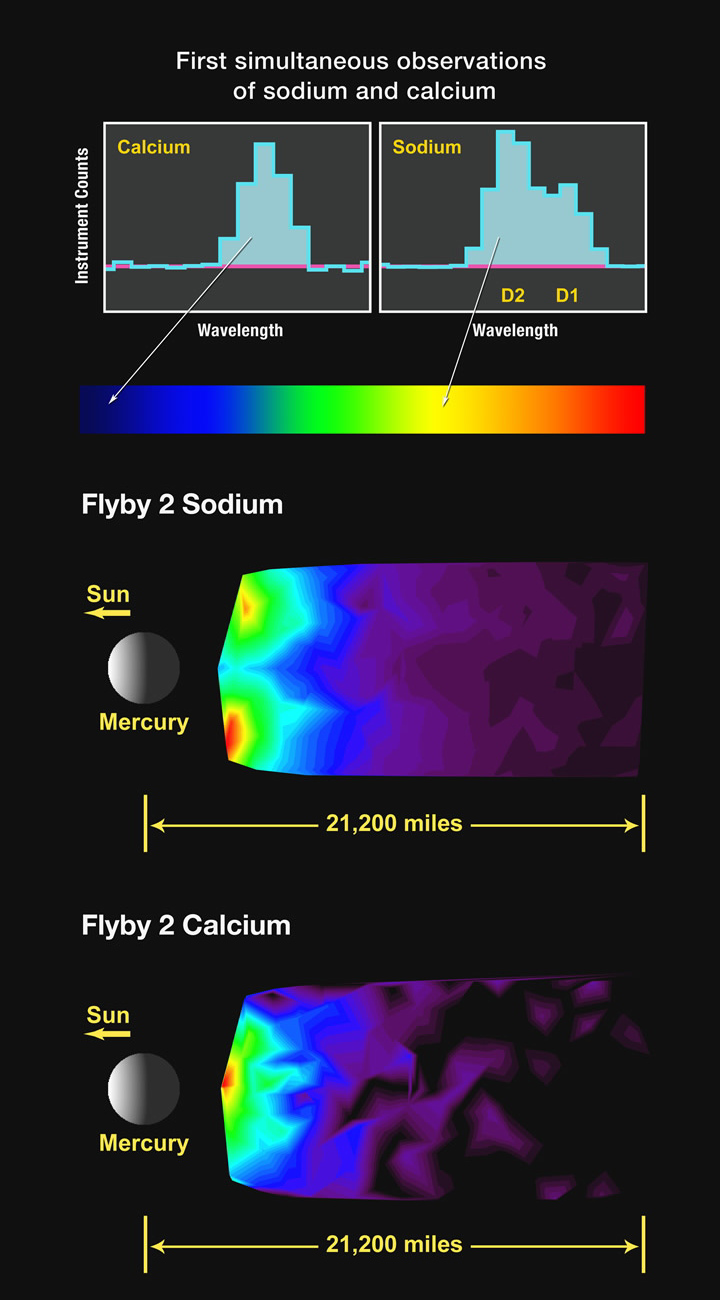

First Simultaneous Measurements of Sodium and Calcium in Mercury’s Exosphere

In the upper part of this figure, two histograms represent typical observations in the tail region of Mercury’s exosphere from calcium (left) and sodium (right) atoms. Known as “spectral lines,” these emissions have been scaled to approximately the same peak level for ease of comparison; however, the sodium emission is much brighter than that of calcium. Each emission occurs at a unique wavelength, with that of sodium in the “yellow” part of the visible spectrum and that of calcium in the “blue” part. The sodium emission is actually two very closely spaced emissions that are usually termed the D lines of sodium. The peaks of the two emissions are just separated (indicated by the D2 and D1 labels) in the figure. These are the same emissions that produce the yellow glow in sodium vapor lamps often used in street lighting. Although both sodium and calcium in Mercury’s exosphere have been observed with ground-based telescopes on Earth, this is the first time that measurements of the two species have been obtained simultaneously. Atoms in the exosphere heavier than hydrogen and helium predominantly originate from the surface of Mercury, and a number of processes contribute to their release from the surface material. Differences in the spatial and temporal distributions of the exospheric constituents therefore provide insight into the relative importance of the processes that generate and maintain Mercury’s exosphere.

The middle image of this figure shows the spatial distribution of sodium emission during MESSENGER’s second flyby in the tail region of Mercury, which extends away from the planet in the anti-sunward direction. In the image, north is up and the Sun is to the left. The color scale represents the relative brightness of the sodium emission in the tail. Because the observed emission intensity is related to the number of atoms along the line of sight, images such as this one are a measure of the density of the emitting species. The small-scale structures in these images may be artifacts of the viewing geometry and should not be given too much weight. More important are the broad-scale features that are composed of numerous observations and are therefore a better representation of the overall emission structure. The sodium emission shows two broad peaks that are located close to the planet to the north and south, and there is less emission near the equatorial region.

The bottom image shows the spatial distribution of calcium emission in the tail region of Mercury during the second flyby. In contrast to the sodium emission, the calcium emission is mostly symmetric about the equatorial region and less bright near polar regions. The spatial variations between the calcium and sodium distributions indicate that the processes controlling these two species are likely different.

Date Acquired: October 6, 2008
Instrument: Mercury Atmospheric and Surface Composition Spectrometer (MASCS)

These images are from MESSENGER, a NASA Discovery mission to conduct the first orbital study of the innermost planet, Mercury. For information regarding the use of images, see the MESSENGER image use policy.

Credit: NASA/Johns Hopkins University Applied Physics Laboratory/Carnegie Institution of Washington